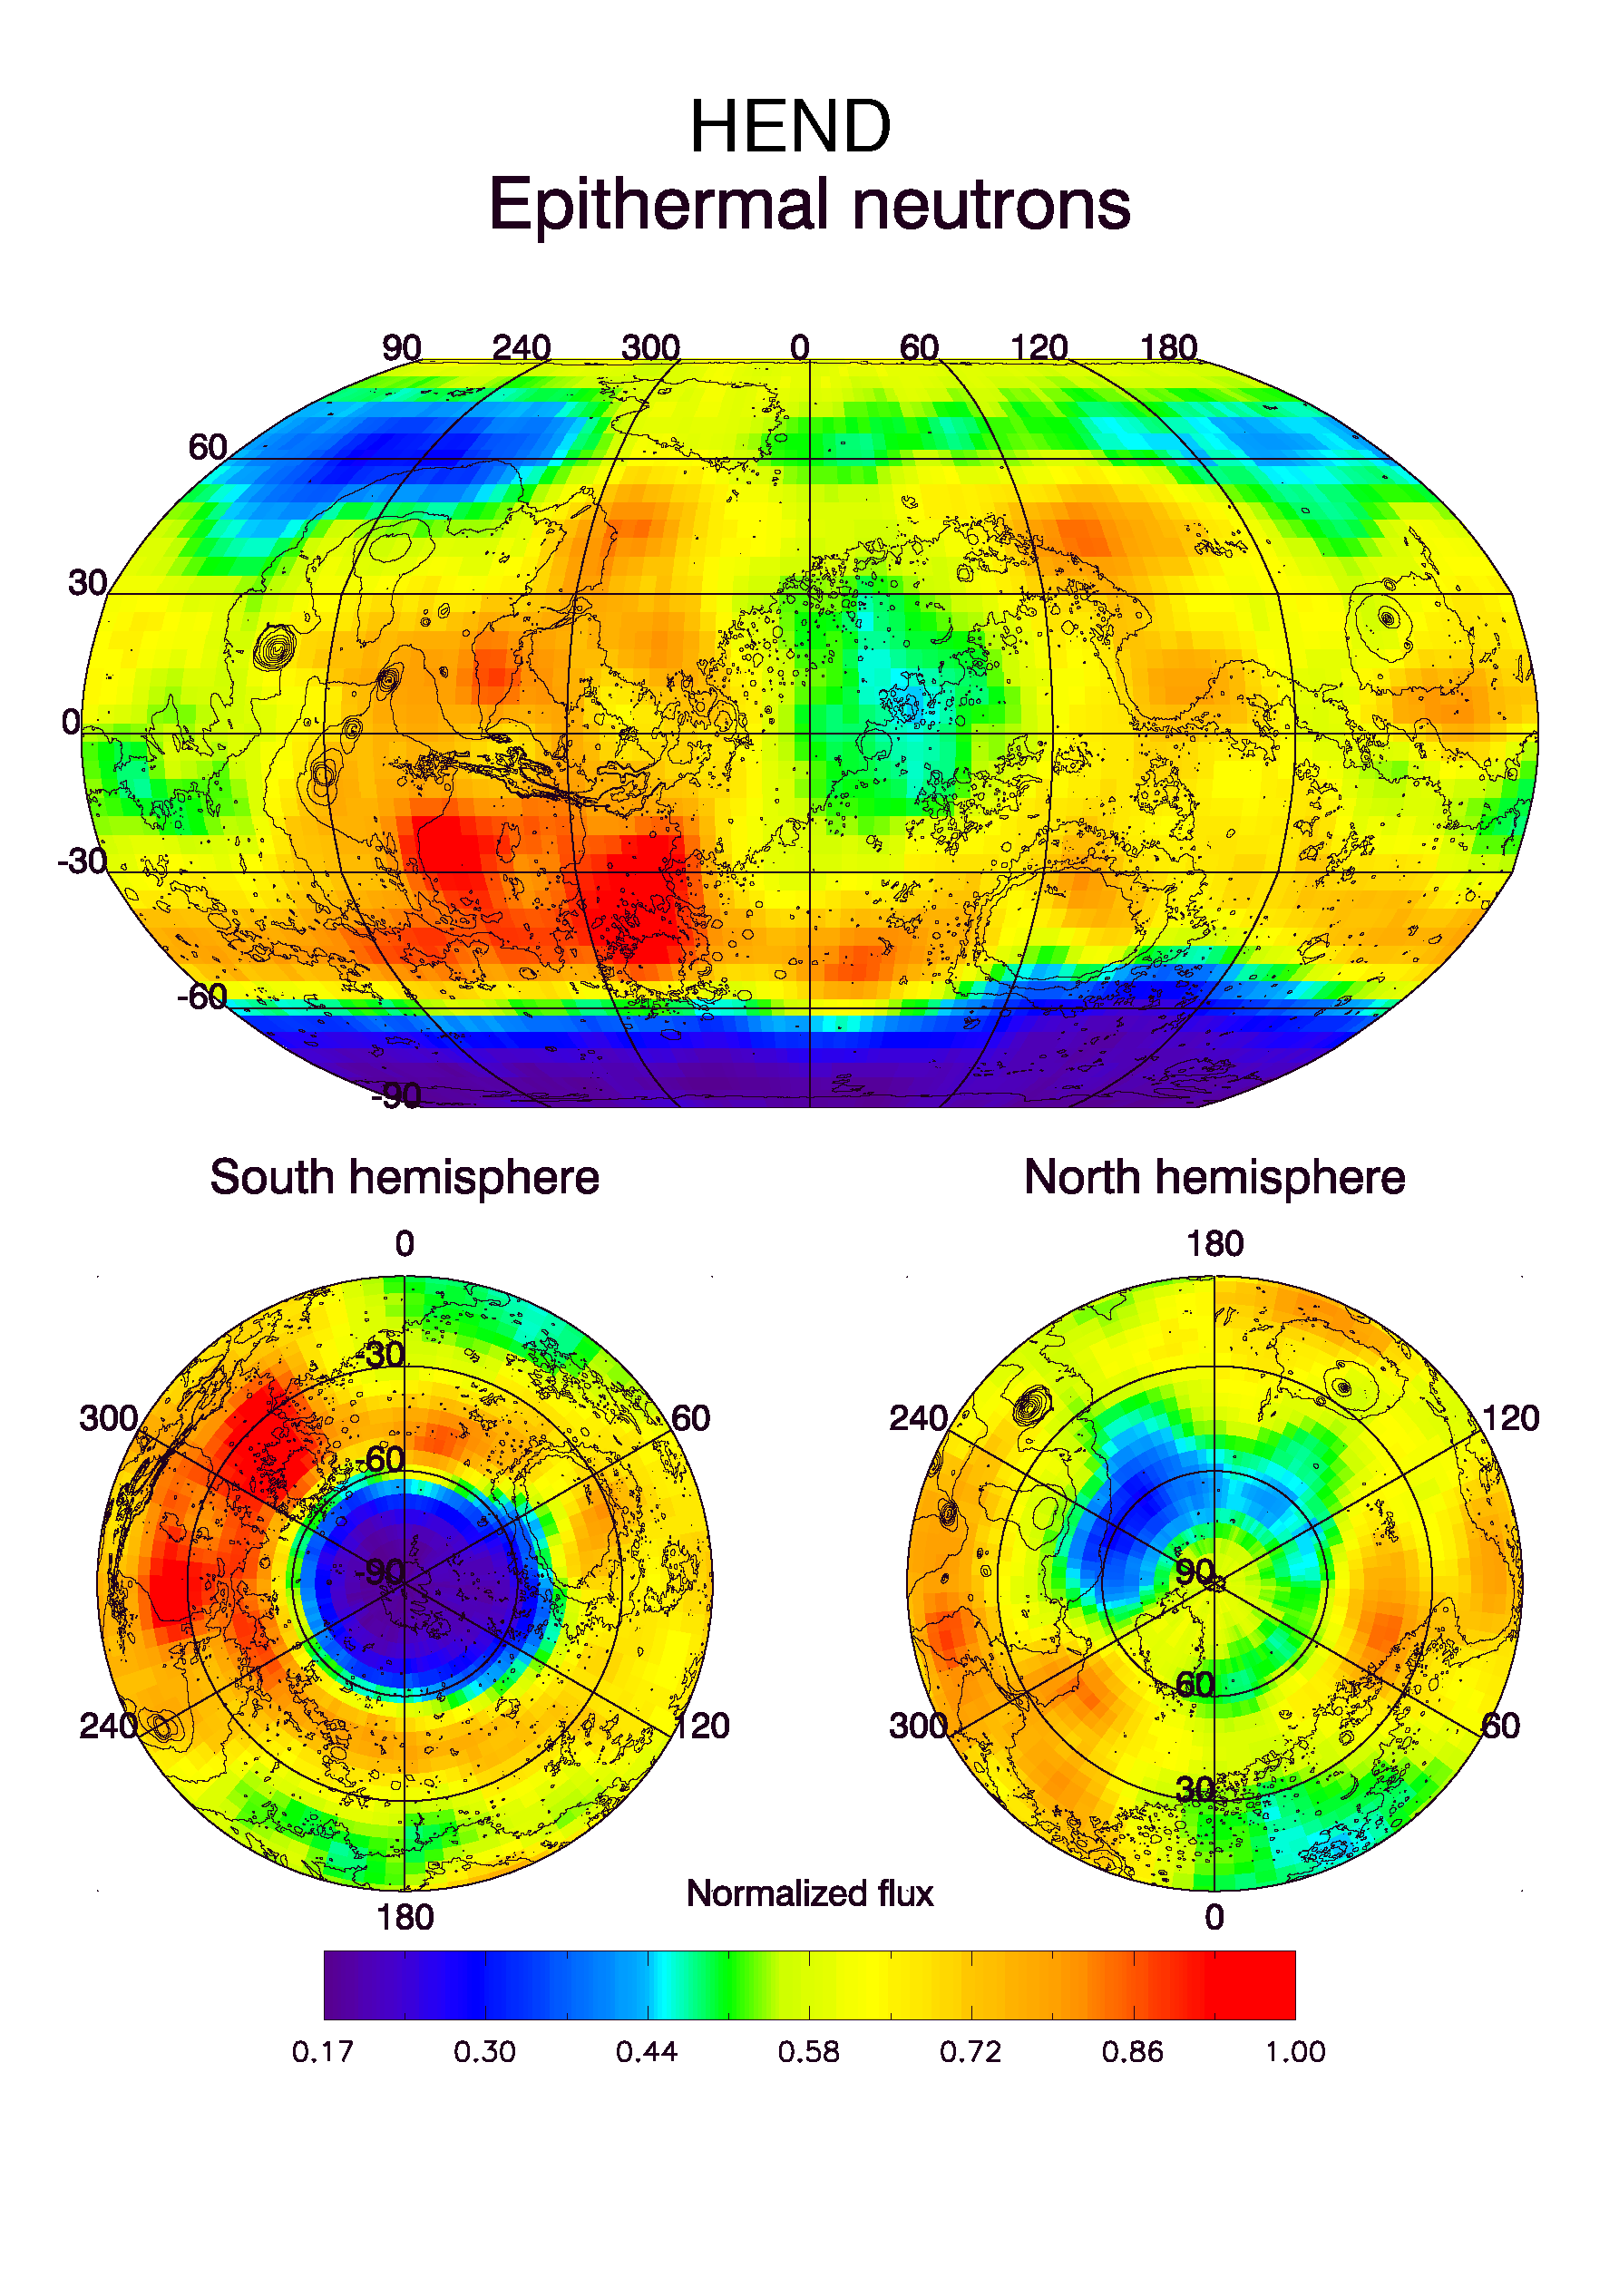

HEND Maps of Epithermal Neutrons

Observations by NASA’s 2001 Mars Odyssey spacecraft show a global view of Mars in intermediate-energy, or epithermal, neutrons. These maps are based on data acquired by the high-energy neutron detector, one of the instruments in the gamma ray spectrometer suite. Soil enriched by hydrogen is indicated by the purple and deep blue colors on the maps, which show a low intensity of epithermal neutrons. Progressively smaller amounts of hydrogen are shown in the colors light blue, green, yellow and red. Hydrogen in the far north is hidden at this time beneath a layer of carbon dioxide frost (dry ice). These observations were acquired during the first two months of mapping operations. Contours of topography are superimposed on these maps for geographic reference.

NASA’s Jet Propulsion Laboratory manages the 2001 Mars Odyssey mission for NASA’s Office of Space Science, Washington, D.C. Investigators at Arizona State University in Tempe, the University of Arizona in Tucson, and NASA’s Johnson Space Center, Houston, operate the science instruments. The gamma-ray spectrometer was provided by the University of Arizona in collaboration with the Russian Aviation and Space Agency, which provided the high-energy neutron detector, and the Los Alamos National Laboratories, New Mexico, which provided the neutron spectrometer. Lockheed Martin Astronautics, Denver, is the prime contractor for the project, and developed and built the orbiter. Mission operations are conducted jointly from Lockheed Martin and from JPL, a division of the California Institute of Technology in Pasadena.

Credit: NASA/JPL/University of Arizona/Russian Aviation and Space Agency